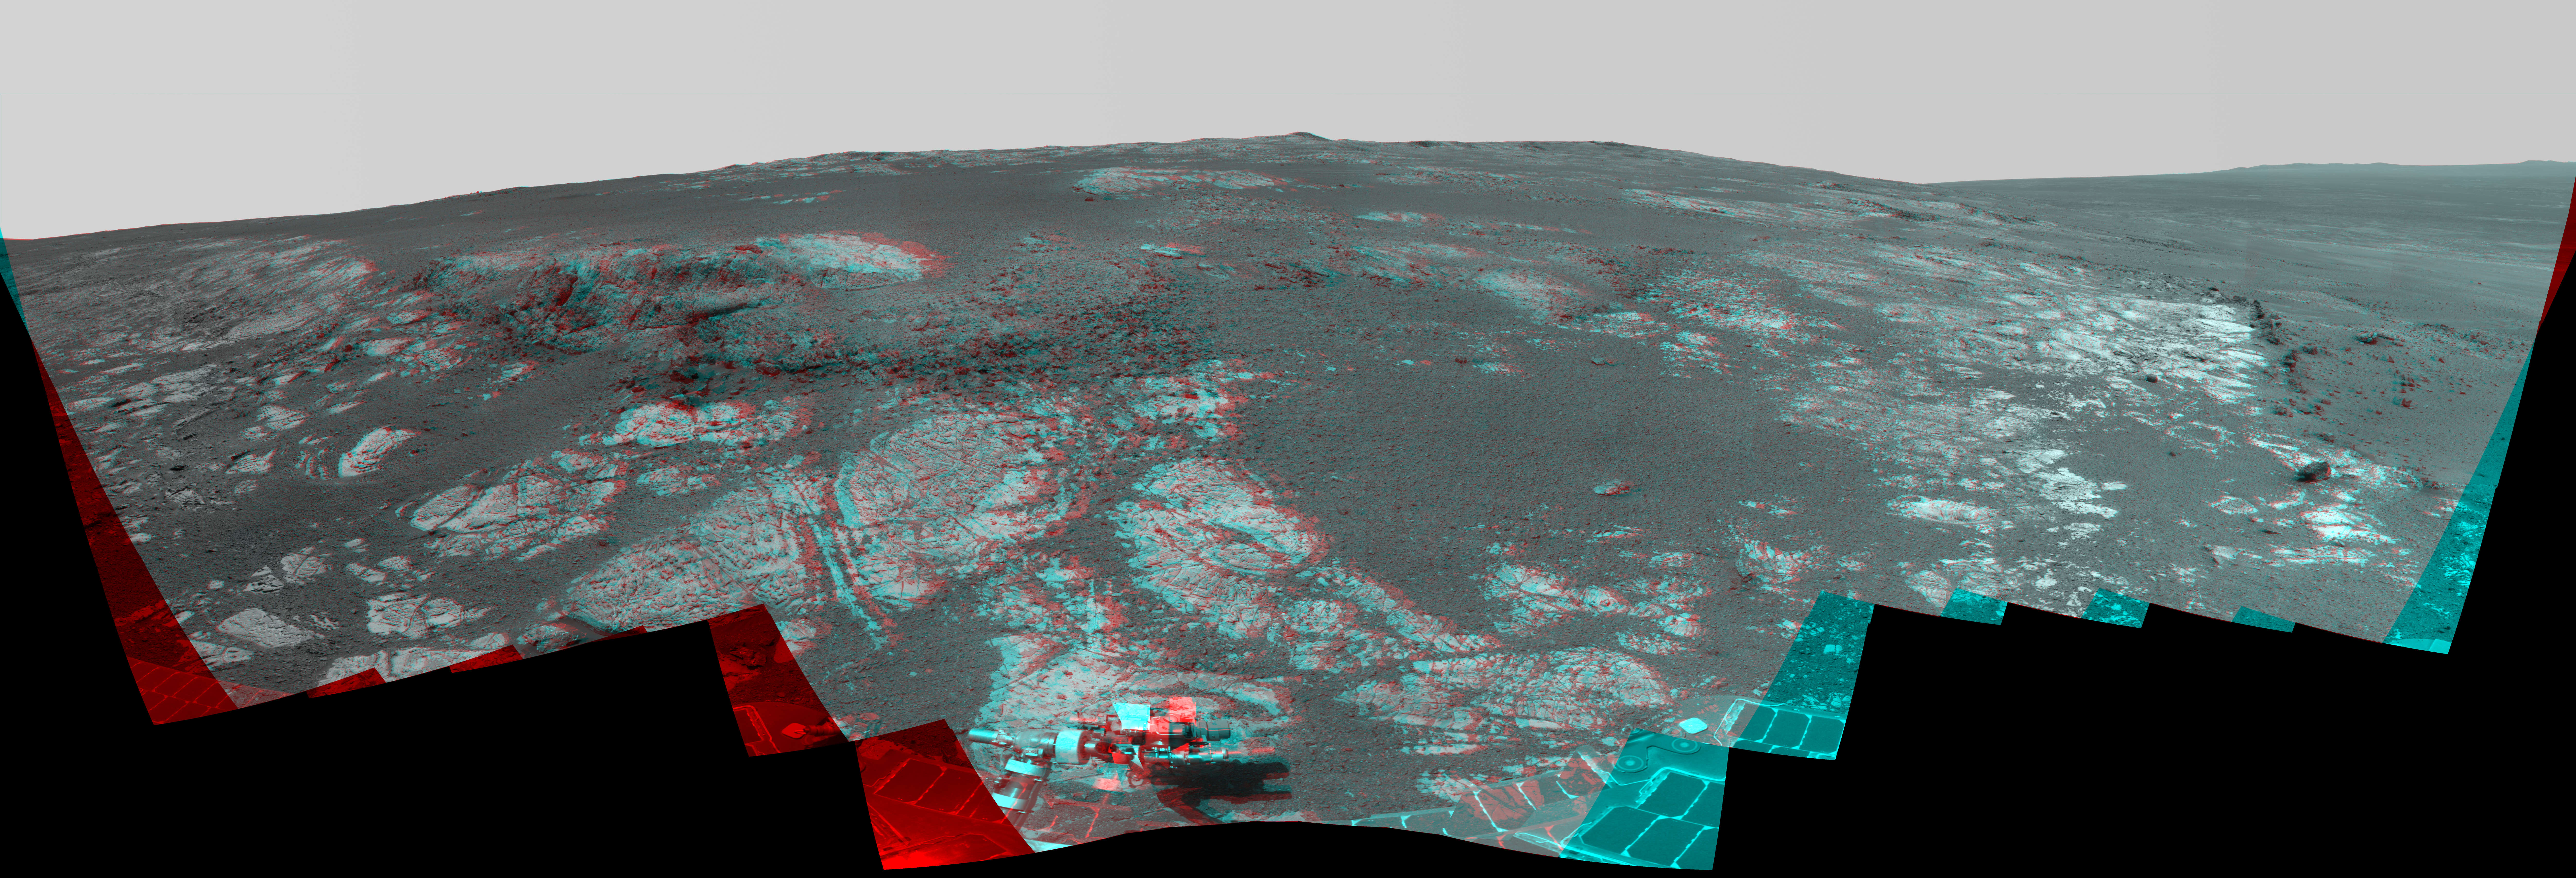

‘Matijevic Hill’ Panorama for Rover’s Ninth Anniversary (Stereo)

As NASA’s Mars Exploration Rover Opportunity neared the ninth anniversary of its landing on Mars, the rover was working in the ‘Matijevic Hill’ area seen in this stereo view from Opportunity’s panoramic camera (Pancam). The image combines views from the left eye and right eye of the Pancam to appear three-dimensional when seen through blue-red glasses with the red lens on the left.

Opportunity landed Jan. 24, 2004, PST (Jan. 25 UTC). The landing site was about 12 miles (19 kilometers), straight-line distance, or about 22 miles (35.5 kilometers) driving-route distance, from this location on the western rim of Endeavour Crater.

Matijevic Hill is an area within the “Cape York” segment of Endeavour’s rim where clay minerals have been detected from orbit. This view is centered northwestward, toward the crest of Cape York. It extends more than 210 degrees from left to right. The field of view encompasses most of the terrain traversed by Opportunity during a “walkabout” in October and November 2012 to scout which features to spend time examining more intensely. Two of the features investigated at Matijevic Hill are “Copper Cliff,” the dark outcrop in the left center of the image, and “Whitewater Lake,” the bright outcrop on the far right.

Opportunity’s Pancam took the component images for this mosaic during the period from the mission’s 3,137th Martian day, or sol, (Nov. 19, 2012) through Sol 3150 (Dec. 3, 2012).

JPL, a division of the California Institute of Technology in Pasadena, manages the Mars Exploration Rover Project for NASA’s Science Mission Directorate, Washington.

Credit: NASA/JPL-Caltech/Cornell/Arizona State Univ.